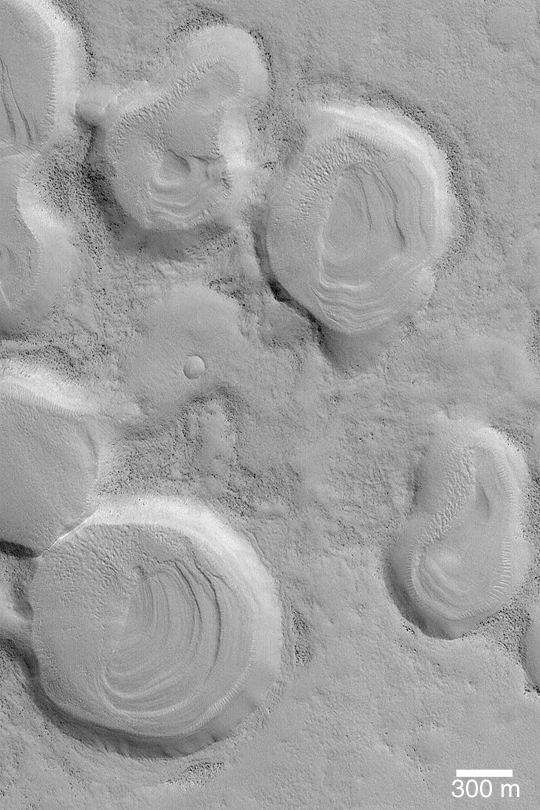

Layers in Crater Cluster

MGS MOC Release No. MOC2-431, 24 July 2003

This Mars Global Surveyor (MGS) Mars Orbiter Camera (MOC) image shows a cluster of old, small impact craters near 36.3°N, 281.9°W. The group of craters was probably formed by secondary impacts following a much larger impact that occurred some distance away; the material that created these craters would have been the ejecta from the larger crater, rather than meteoroids from outer space. The craters cluster is considered to be relatively old because none of the craters have ejecta blankets any more, and each was filled, or partially filled, with layered material that was later eroded to form the terraced mounds found in their floors. This picture is illuminated from the lower left.

Credit: NASA/JPL/Malin Space Science Systems